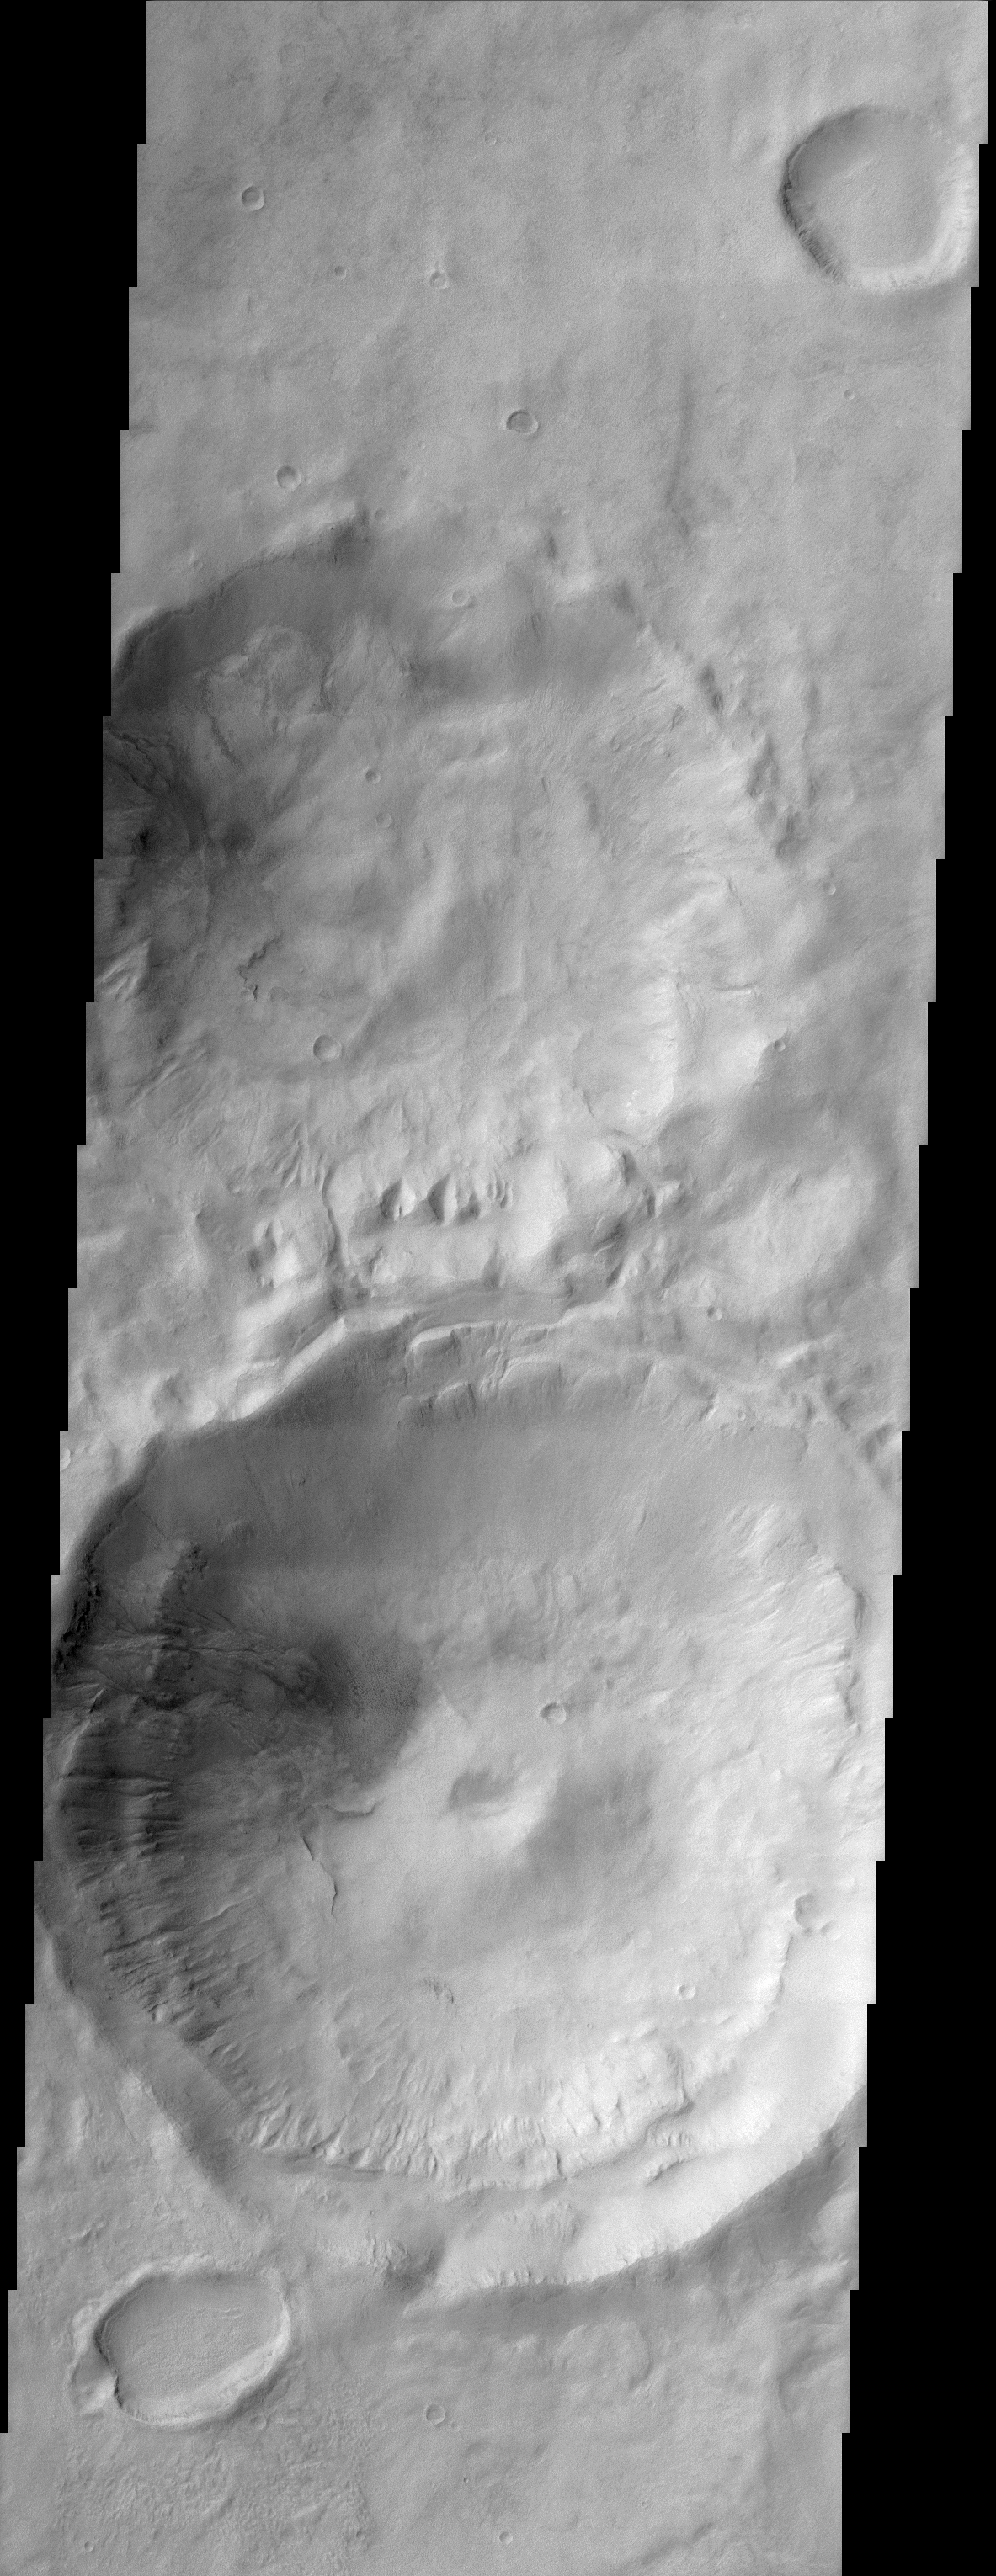

Gullied Craters 41°S

(Released 28 March 2002)
This scene shows gullies superposed on the inner walls of four large craters. Most of these gullies appear to emanate from one or two specific layers along the inner crater’s entire circumference. The presence of gullies on the equatorward facing slopes is unusual in that most gullied inner crater walls are poleward facing. It appears that there are several distinct layers from which the gullies issue forth as well as different expressions and possibly types and or ages of gully development. Some gullies appear to originate in the uppermost layers and others in lower layers. An atmospheric haze is also visible in the poleward facing slopes of the craters. This haze is visible in the original data but has been enhanced by image processing. The small elliptical crater in the lower left contains evidence of downslope flow on the floor. The largest crater in this scene has a central peak with a pit. Note the lack of gully development on either the central peak and pit. Most craters in this region are filled and mantled (covered in dust) or “softened.” This image is approximately 22 km wide and 60 km in length; north is toward the top.

Credit: NASA/JPL/Arizona State University